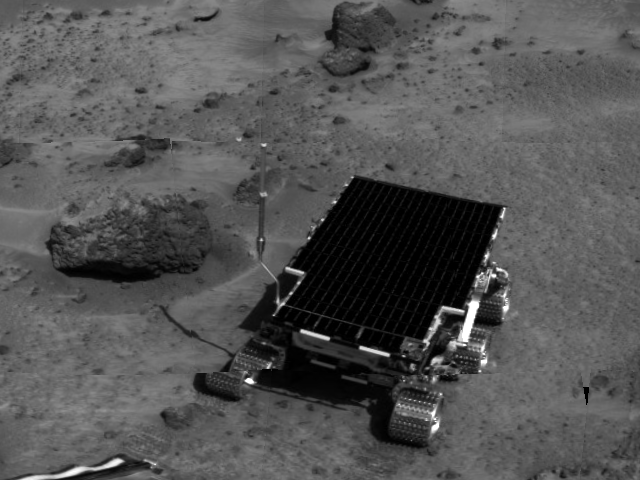

Sojourner near “Barnacle Bill”

Sojourner is visible in this image, one of the first taken by the deployed Imager for Mars Pathfinder (IMP) on Sol 3. The rover has moved from this position into one that later facilitated its using the Alpha Proton X-Ray Spectrometer (APXS) instrument on Barnacle Bill. The APXS, located at the rear of the rover, is not visible in this image.

The image was taken by the Imager for Mars Pathfinder (IMP) after its deployment on Sol 3. Mars Pathfinder was developed and managed by the Jet Propulsion Laboratory (JPL) for the National Aeronautics and Space Administration. The IMP was developed by the University of Arizona Lunar and Planetary Laboratory under contract to JPL. Peter Smith is the Principal Investigator.

Photojournal note: Sojourner spent 83 days of a planned seven-day mission exploring the Martian terrain, acquiring images, and taking chemical, atmospheric and other measurements. The final data transmission received from Pathfinder was at 10:23 UTC on September 27, 1997. Although mission managers tried to restore full communications during the following five months, the successful mission was terminated on March 10, 1998.

Credit: NASA/JPL